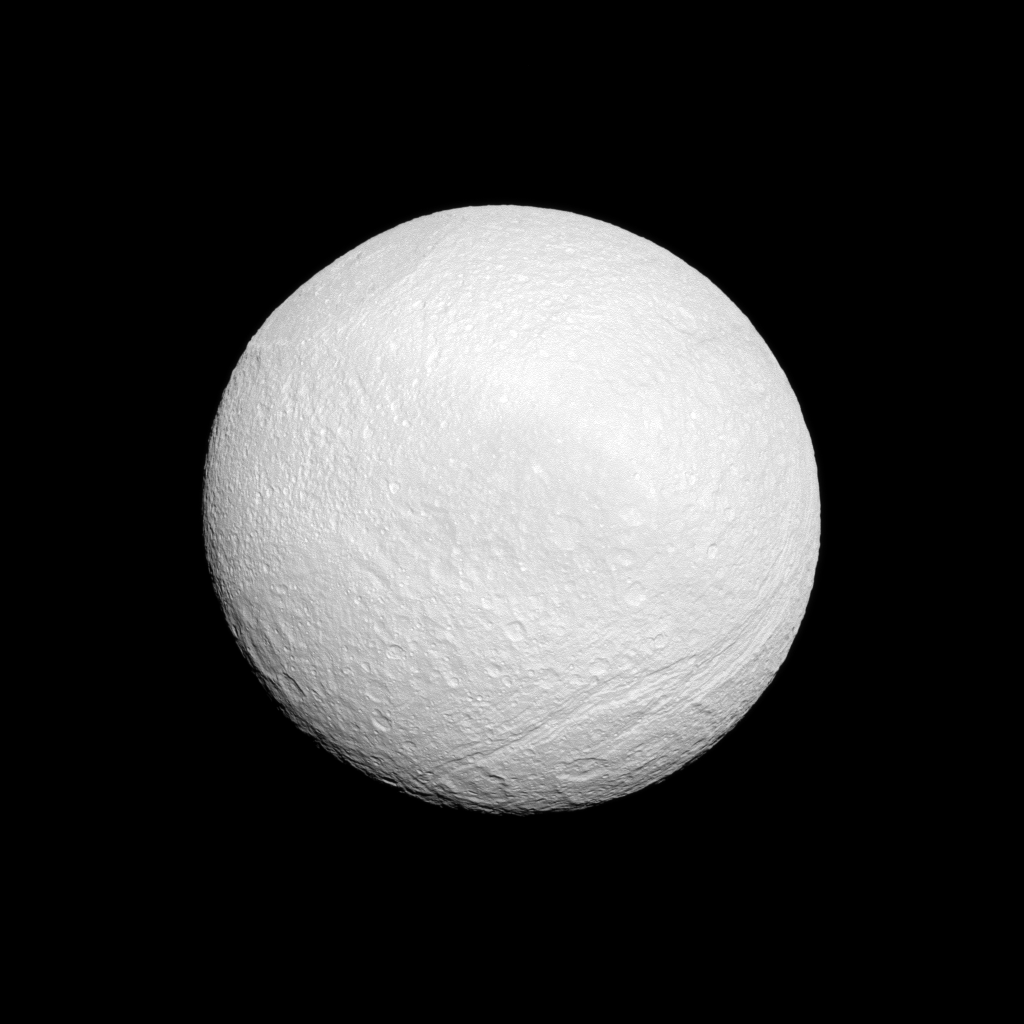

Scarred Moon

Saturn’s moon Tethys shows off its tortured surface in this Cassini spacecraft image.

On the top left of the image there is huge Odysseus Crater. See PIA07693 for a closer view. On the bottom right there is Ithaca Chasma, a series of scarps that runs north-south across the moon for more than 620 miles (1,000 kilometers). North on Tethys is up and rotated 25 degrees to the right. See PIA07734 and PIA10460 to learn more.

This view looks toward the area between the leading hemisphere and Saturn-facing side of Tethys (660 miles, or 1,062 kilometers across).

The image was taken in visible green light with the Cassini spacecraft narrow-angle camera on Sept. 14, 2011. The view was acquired at a distance of approximately 178,000 miles kilometers (287,000) from Tethys and at a Sun-Tethys-spacecraft, or phase, angle of 11 degrees. Image scale is about 1 mile (2 kilometers) per pixel.

The Cassini-Huygens mission is a cooperative project of NASA, the European Space Agency and the Italian Space Agency. The Jet Propulsion Laboratory, a division of the California Institute of Technology in Pasadena, manages the mission for NASA’s Science Mission Directorate, Washington, D.C. The Cassini orbiter and its two onboard cameras were designed, developed and assembled at JPL. The imaging operations center is based at the Space Science Institute in Boulder, Colo.

Credit: NASA/JPL-Caltech/Space Science Institute